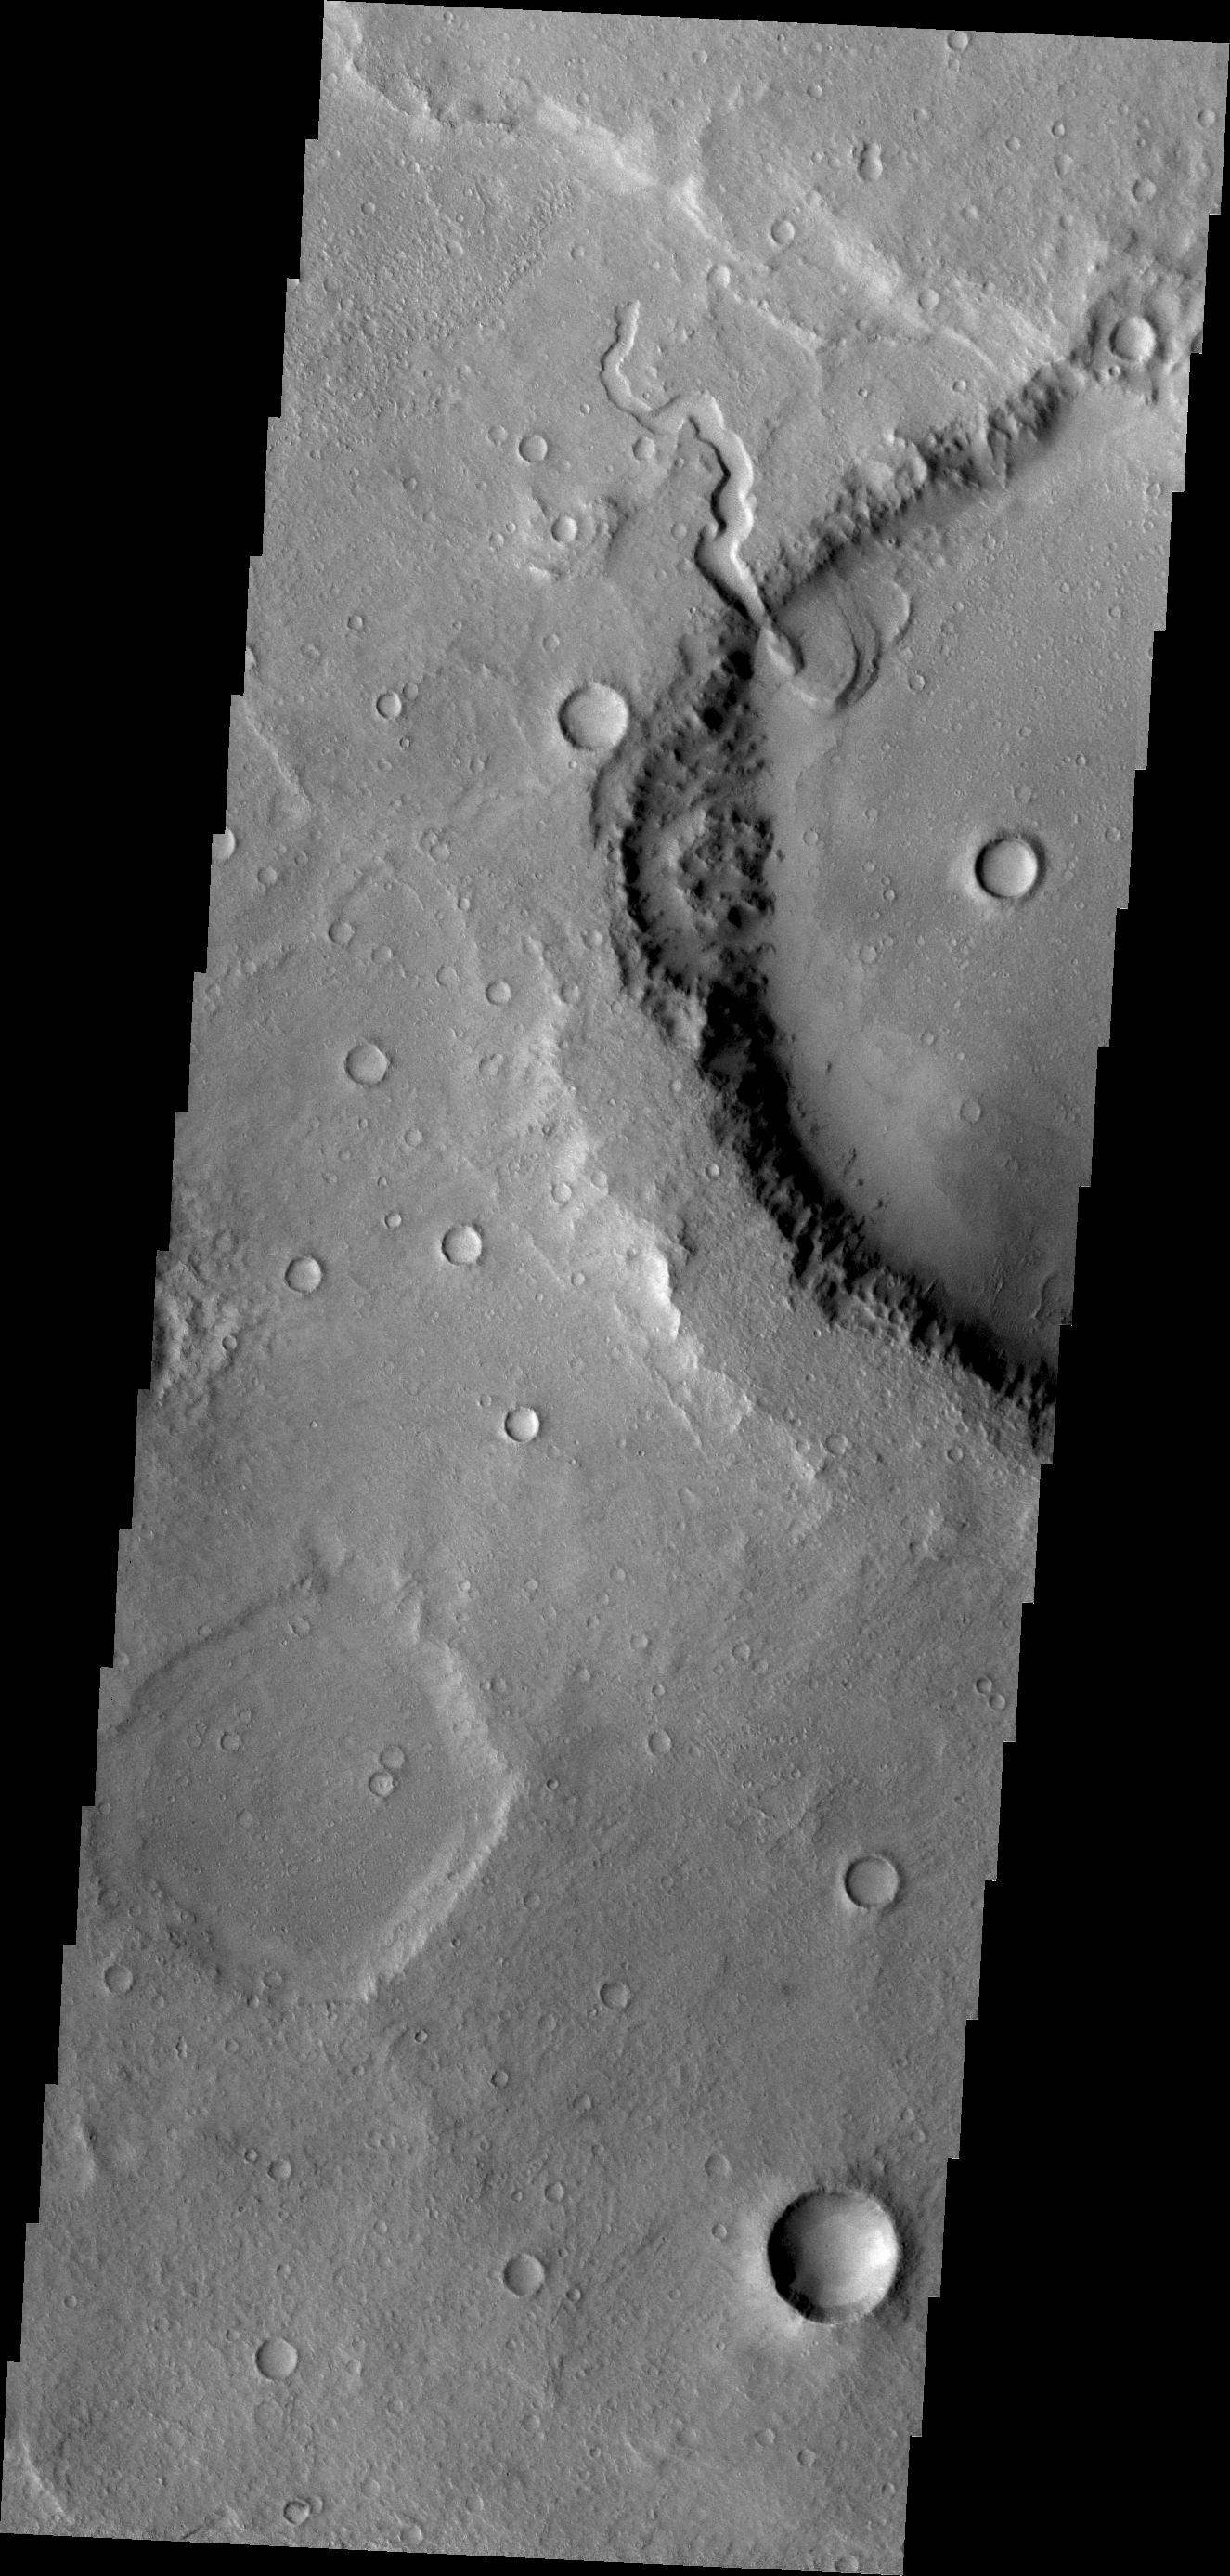

Delta in Terra Cimmeria

This unnamed crater in northern Terra Cimmeria has a small channel that created a delta feature. Such features are important indicators of liquid water in Mars’ past.

Credit: NASA/JPL/ASU